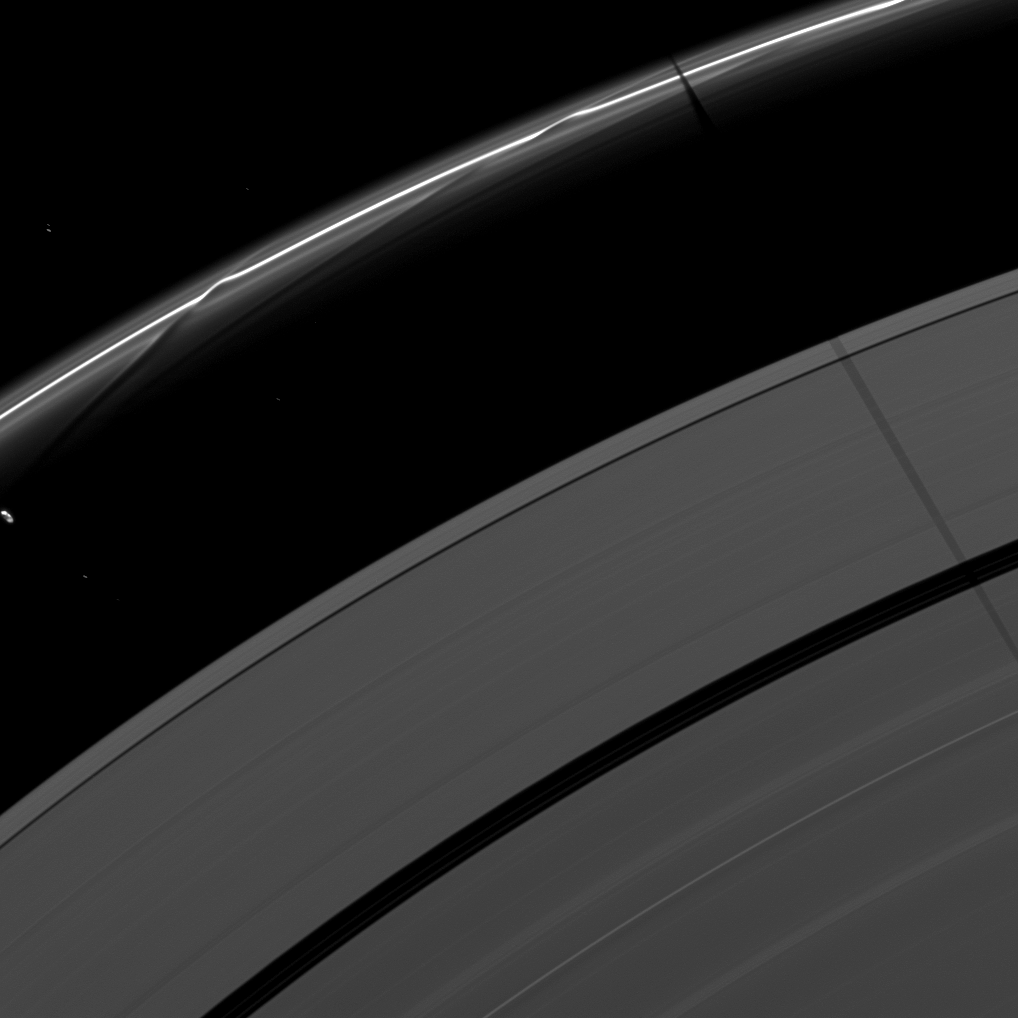

Along the F Ring

Saturn’s moon Janus casts a shadow on the F and A rings while the moon Prometheus, seen on the left of the image, creates a streamer-channel in the thin F ring.

The gravity of potato-shaped Prometheus (86 kilometers,or 53 miles across) periodically creates streamer-channels in the F ring. See PIA10461 and PIA10593 to learn more. To watch a movie of this process, see PIA08397.

Janus, the moon casting the shadow, is not shown in this image taken as Saturn approaches its August 2009 equinox. Six background stars are visible. They appear elongated by the camera’s long exposure time.

The novel illumination geometry that accompanies equinox lowers the sun’s angle to the ringplane and causes out-of-plane structures to cast long shadows across the rings. These scenes are possible only during the few months before and after Saturn’s equinox, which occurs only once in about 15 Earth years. To learn more about this special time and to see movies of moons’ shadows moving across the rings, see PIA11651 and PIA11660.

This view looks toward the unilluminated side of the rings from about 28 degrees above the ringplane. The image was taken in visible light with the Cassini spacecraft narrow-angle camera on June 20, 2009. The view was acquired at a distance of approximately 1.7 million kilometers (1.1 million miles) from Saturn and at a Sun-Saturn-spacecraft, or phase, angle of 123 degrees. Image scale is 10 kilometers (6 miles) per pixel.

The Cassini-Huygens mission is a cooperative project of NASA, the European Space Agency and the Italian Space Agency. The Jet Propulsion Laboratory, a division of the California Institute of Technology in Pasadena, manages the mission for NASA’s Science Mission Directorate, Washington, D.C. The Cassini orbiter and its two onboard cameras were designed, developed and assembled at JPL. The imaging operations center is based at the Space Science Institute in Boulder, Colo.

Credit: NASA/JPL/Space Science Institute